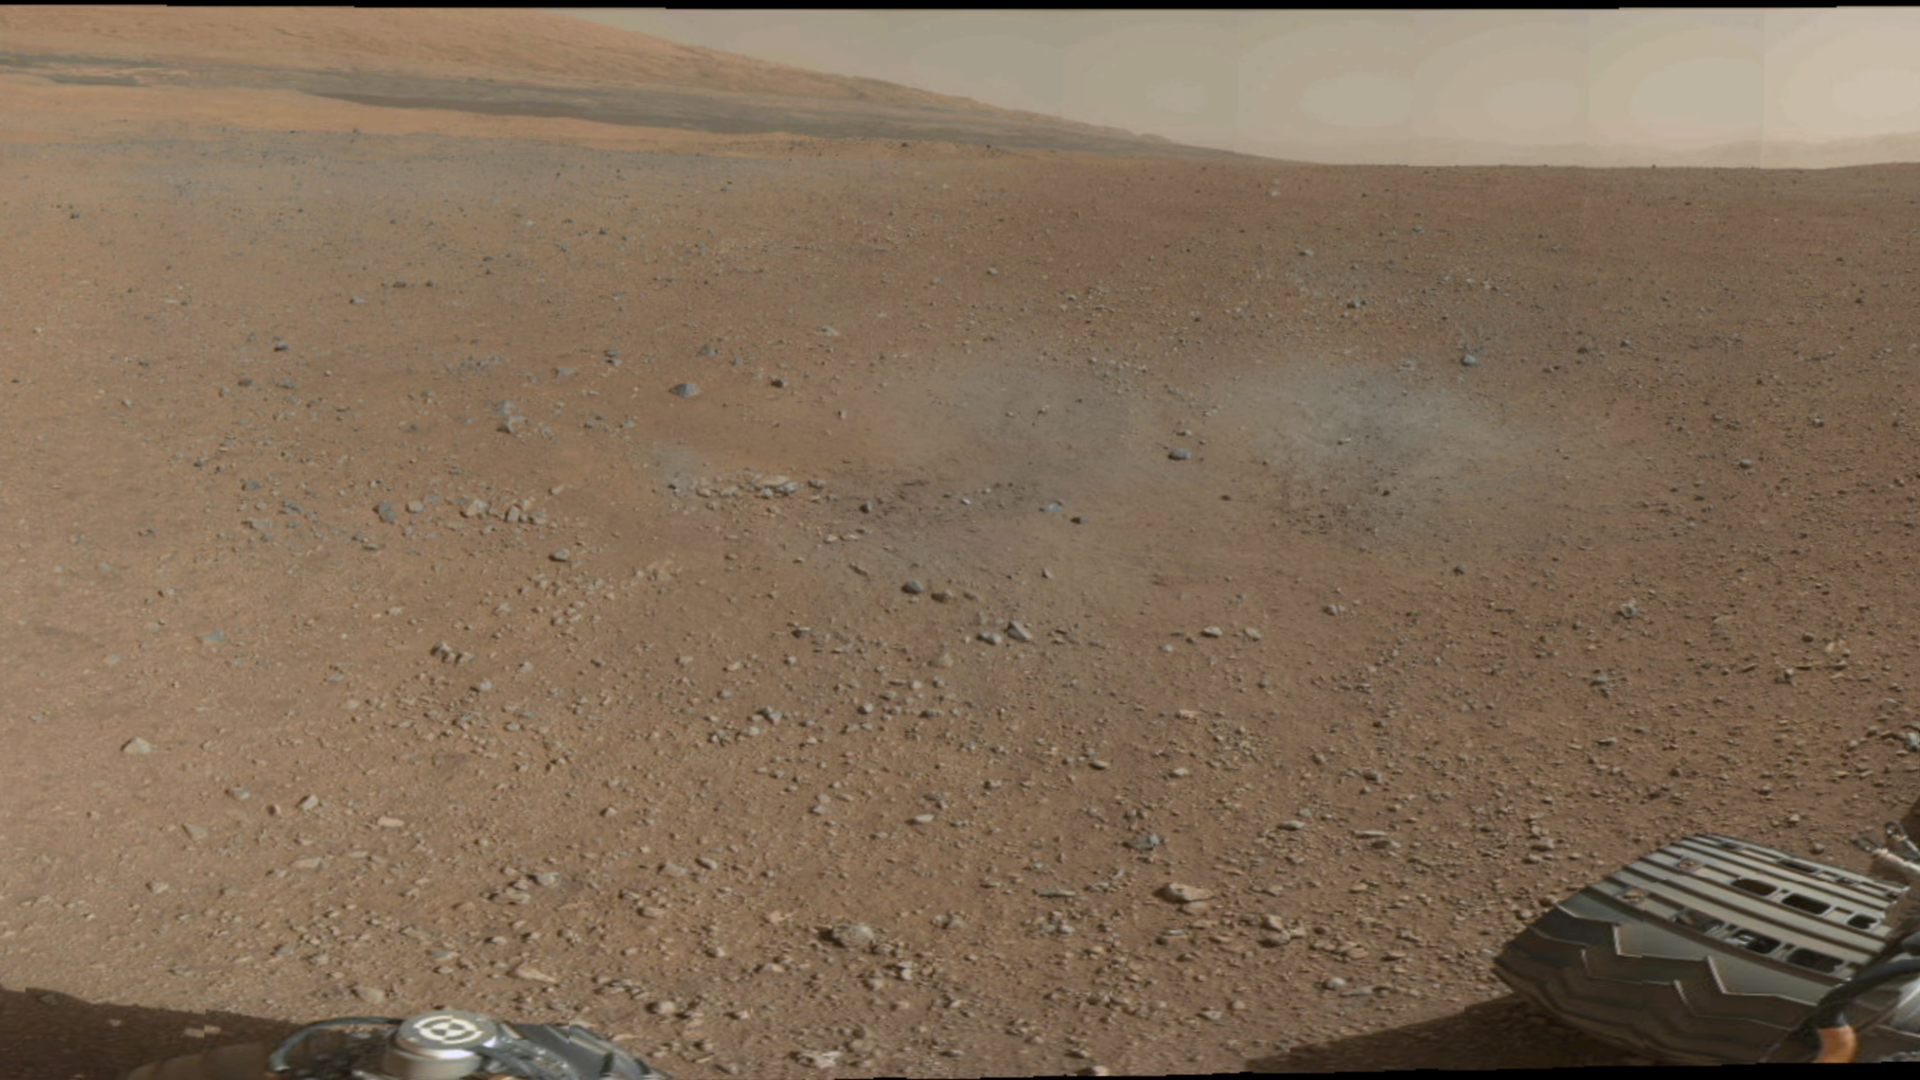

Mount Sharp on the Horizon

This is a portion of the first color 360-degree panorama from NASA’s Curiosity rover, made up of thumbnails, which are small copies of higher-resolution images. The mission’s destination, a mountain at the center of Gale Crater called Mount Sharp, can be seen in the distance, to the left, beginning to rise up. The mountain’s summit will be imaged later. The full thumbnail panorama from the Mast Camera can be seen at PIA16029. Blast marks from the rover’s descent stage are in the foreground.

JPL manages the Mars Science Laboratory/Curiosity for NASA’s Science Mission Directorate in Washington. The rover was designed, developed and assembled at JPL, a division of the California Institute of Technology in Pasadena.

Credit: NASA/JPL-Caltech/MSSS